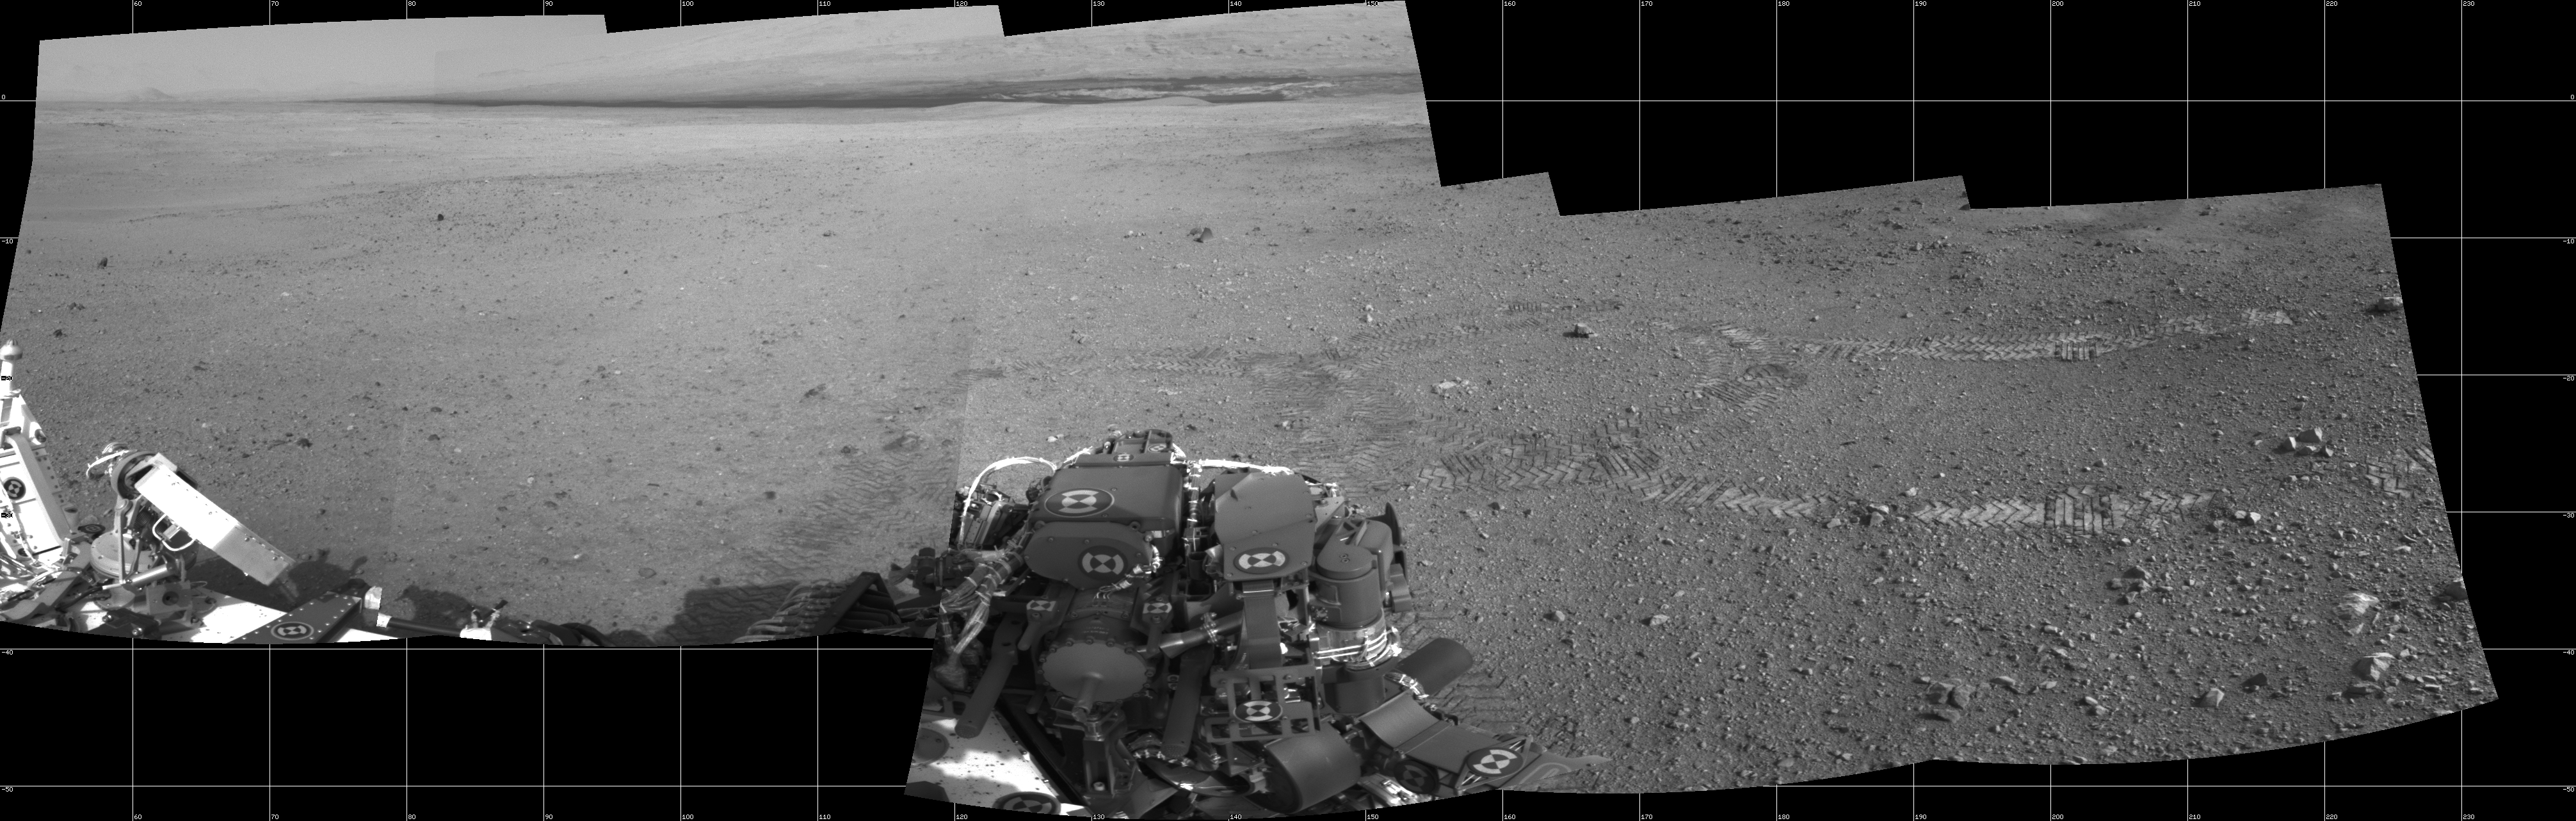

From Infinity and Beyond

The two donut-shaped tracks make an infinity symbol, and mark the first two drives of NASA’s Curiosity rover. The landing site is at the far right. Tracks from the first drive on Aug. 22, 2012 lead away from the landing site and include the donut at right. The second donut was made during the rover’s second drive on Aug. 27.

The full-resolution images making up this mosaic were taken by the rover’s Navigation camera.

JPL manages the Mars Science Laboratory/Curiosity for NASA’s Science Mission Directorate in Washington. The rover was designed, developed and assembled at JPL, a division of the California Institute of Technology in Pasadena.

Credit: NASA/JPL-Caltech